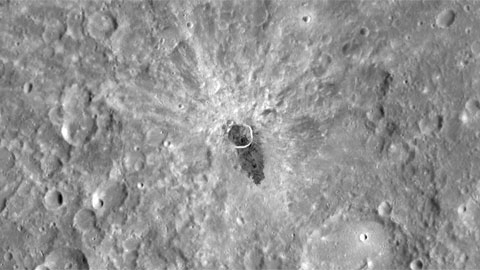

Movie of Global Imaging Coverage to Date

This movie shows the current monochrome imaging coverage as of June 16, 2011, centered at 240° E, and zooms in to highlight one of the many striking features seen during the first few months of orbital operations. At 9.0° S, 254.7° E, impact melt flowed from an unnamed, 13-km-diameter impact crater, extending outward more than one crater diameter from the rim.

The MESSENGER spacecraft is the first ever to orbit the planet Mercury, and the spacecraft’s seven scientific instruments and radio science investigation are unraveling the history and evolution of the Solar System’s innermost planet. Visit the Why Mercury? section of this website to learn more about the key science questions that the MESSENGER mission is addressing.

Date Presented: June 16, 2011, at a NASA press conference
Instrument: Mercury Dual Imaging System (MDIS)

These images are from MESSENGER, a NASA Discovery mission to conduct the first orbital study of the innermost planet, Mercury. For information regarding the use of images, see the MESSENGER image use policy.

Credit: NASA/Johns Hopkins University Applied Physics Laboratory/Carnegie Institution of Washington